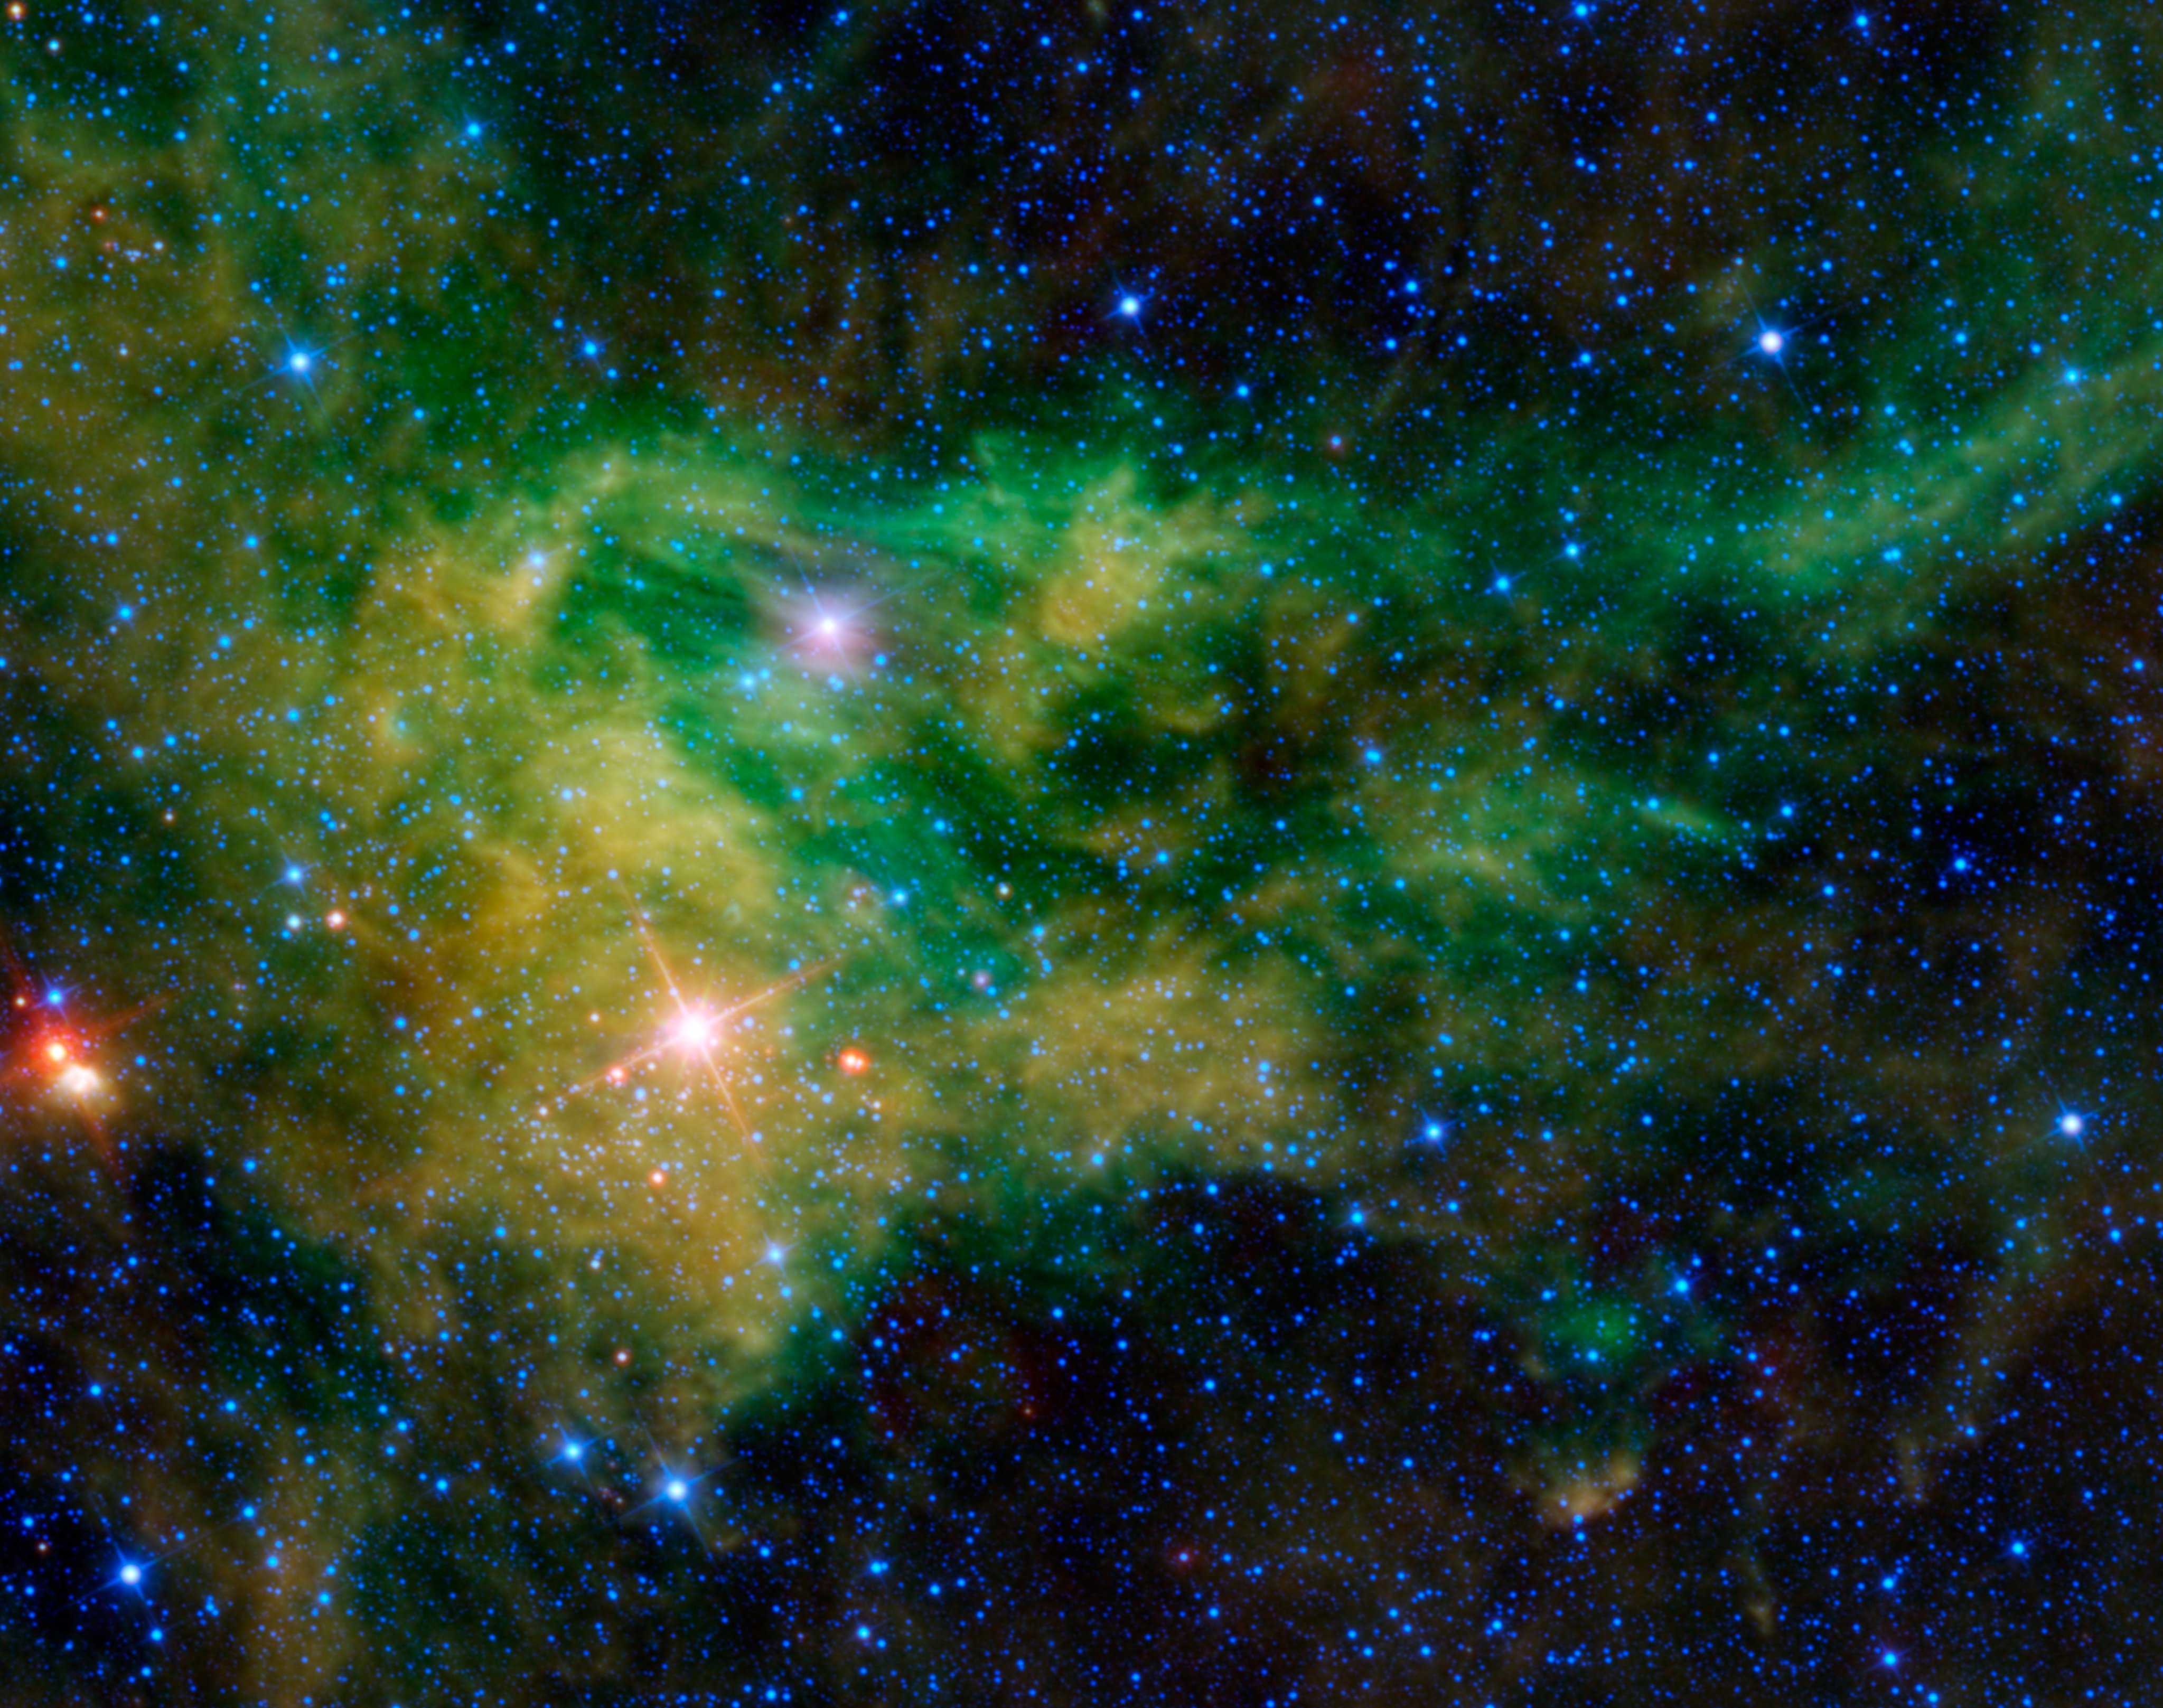

Supergiant Star Near Giraffe’s Hind Foot

NASA’s Wide-field Infrared Survey Explorer, or WISE, captured this colorful image of the nebula BFS 29 surrounding the star CE-Camelopardalis, found hovering in the band of the night sky comprising the Milky Way. Most of the gas and dust in this image cannot be seen directly in visible light, but WISE’s detectors revealed exquisite new details, and even some hidden stars.

The nebulous interstellar gas and dust in this image is known as BFS 29. “BFS” stands for Blitz, Fich, and Stark — the three astronomers who identified and catalogued 65 new star-forming regions in 1982 (the “29” simply means that it’s the 29th object in their catalog). In visible light, BFS 29 can be seen, but only very slightly. This is because the dust scatters and reflects some of the light from nearby stars, hence its classification as a reflection nebula. The gas in BFS 29 also contains large amounts of ionized hydrogen — referred to by astronomers as “H II.” Hence, the nebula is also classified as an HII region. Reflection nebulae and HII regions are often associated with star formation.

Most of the illumination and energy in BFS 29 is likely provided by the star CE-Camelopardalis. The “CE” in its name comes from a complex naming system for variable stars. Camelopardalis is the name of the constellation in which it is found, and means giraffe in Latin (from a camel wearing a leopard’s coat). Of the three brightest stars in this image, it is the bright pink-colored star nearest to the center of the image. The other two bright stars cannot be seen in visible light; they are hidden behind the clouds of gas and dust. In infrared light, however, they shine through brilliantly. CE-Camelopardalis is a variable supergiant star, which means it will eventually end its life in a supernova, likely leaving behind a black hole. It is near the giraffe’s hind foot, making a sort of ankle bracelet, as compared to the emerald necklace featured in the Nov. 9, 2010 image.

All four of WISE’s infrared detectors were used to make this image. The colors used represent specific wavelengths of infrared radiation. Blue and blue-green (cyan) represent 3.4- and 4.6-micron light, respectively. These wavelengths are mainly emitted by stars within the Milky Way. Green represents 12-micron light, which is emitted by the warm gas of the nebulae. Red represents the longest wavelength, 22-micron light emitted by cooler dust within the nebulae.

JPL manages the Wide-field Infrared Survey Explorer for NASA’s Science Mission Directorate, Washington. The principal investigator, Edward Wright, is at UCLA. The mission was competitively selected under NASA’s Explorers Program managed by the Goddard Space Flight Center, Greenbelt, Md. The science instrument was built by the Space Dynamics Laboratory, Logan, Utah, and the spacecraft was built by Ball Aerospace & Technologies Corp., Boulder, Colo. Science operations and data processing take place at the Infrared Processing and Analysis Center at the California Institute of Technology in Pasadena. Caltech manages JPL for NASA.

Credit: NASA/JPL-Caltech/UCLA